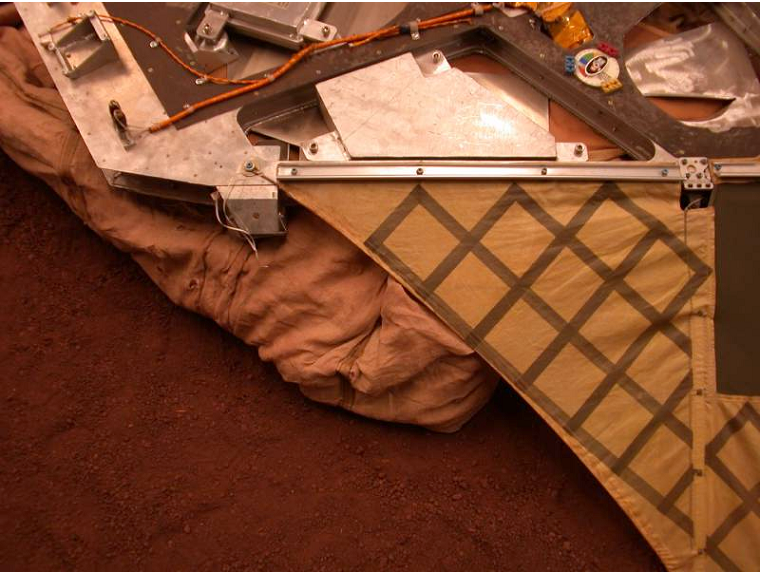

JPL Testbed Image of Airbag Retraction

This image shows the deflated airbags retracted underneath the lander petal at the JPL In-Situ Instrument Laboratory. Retracting the airbags helps clear the path for the rover to roll off the lander and onto the martian surface.

Credit: NASA/JPL